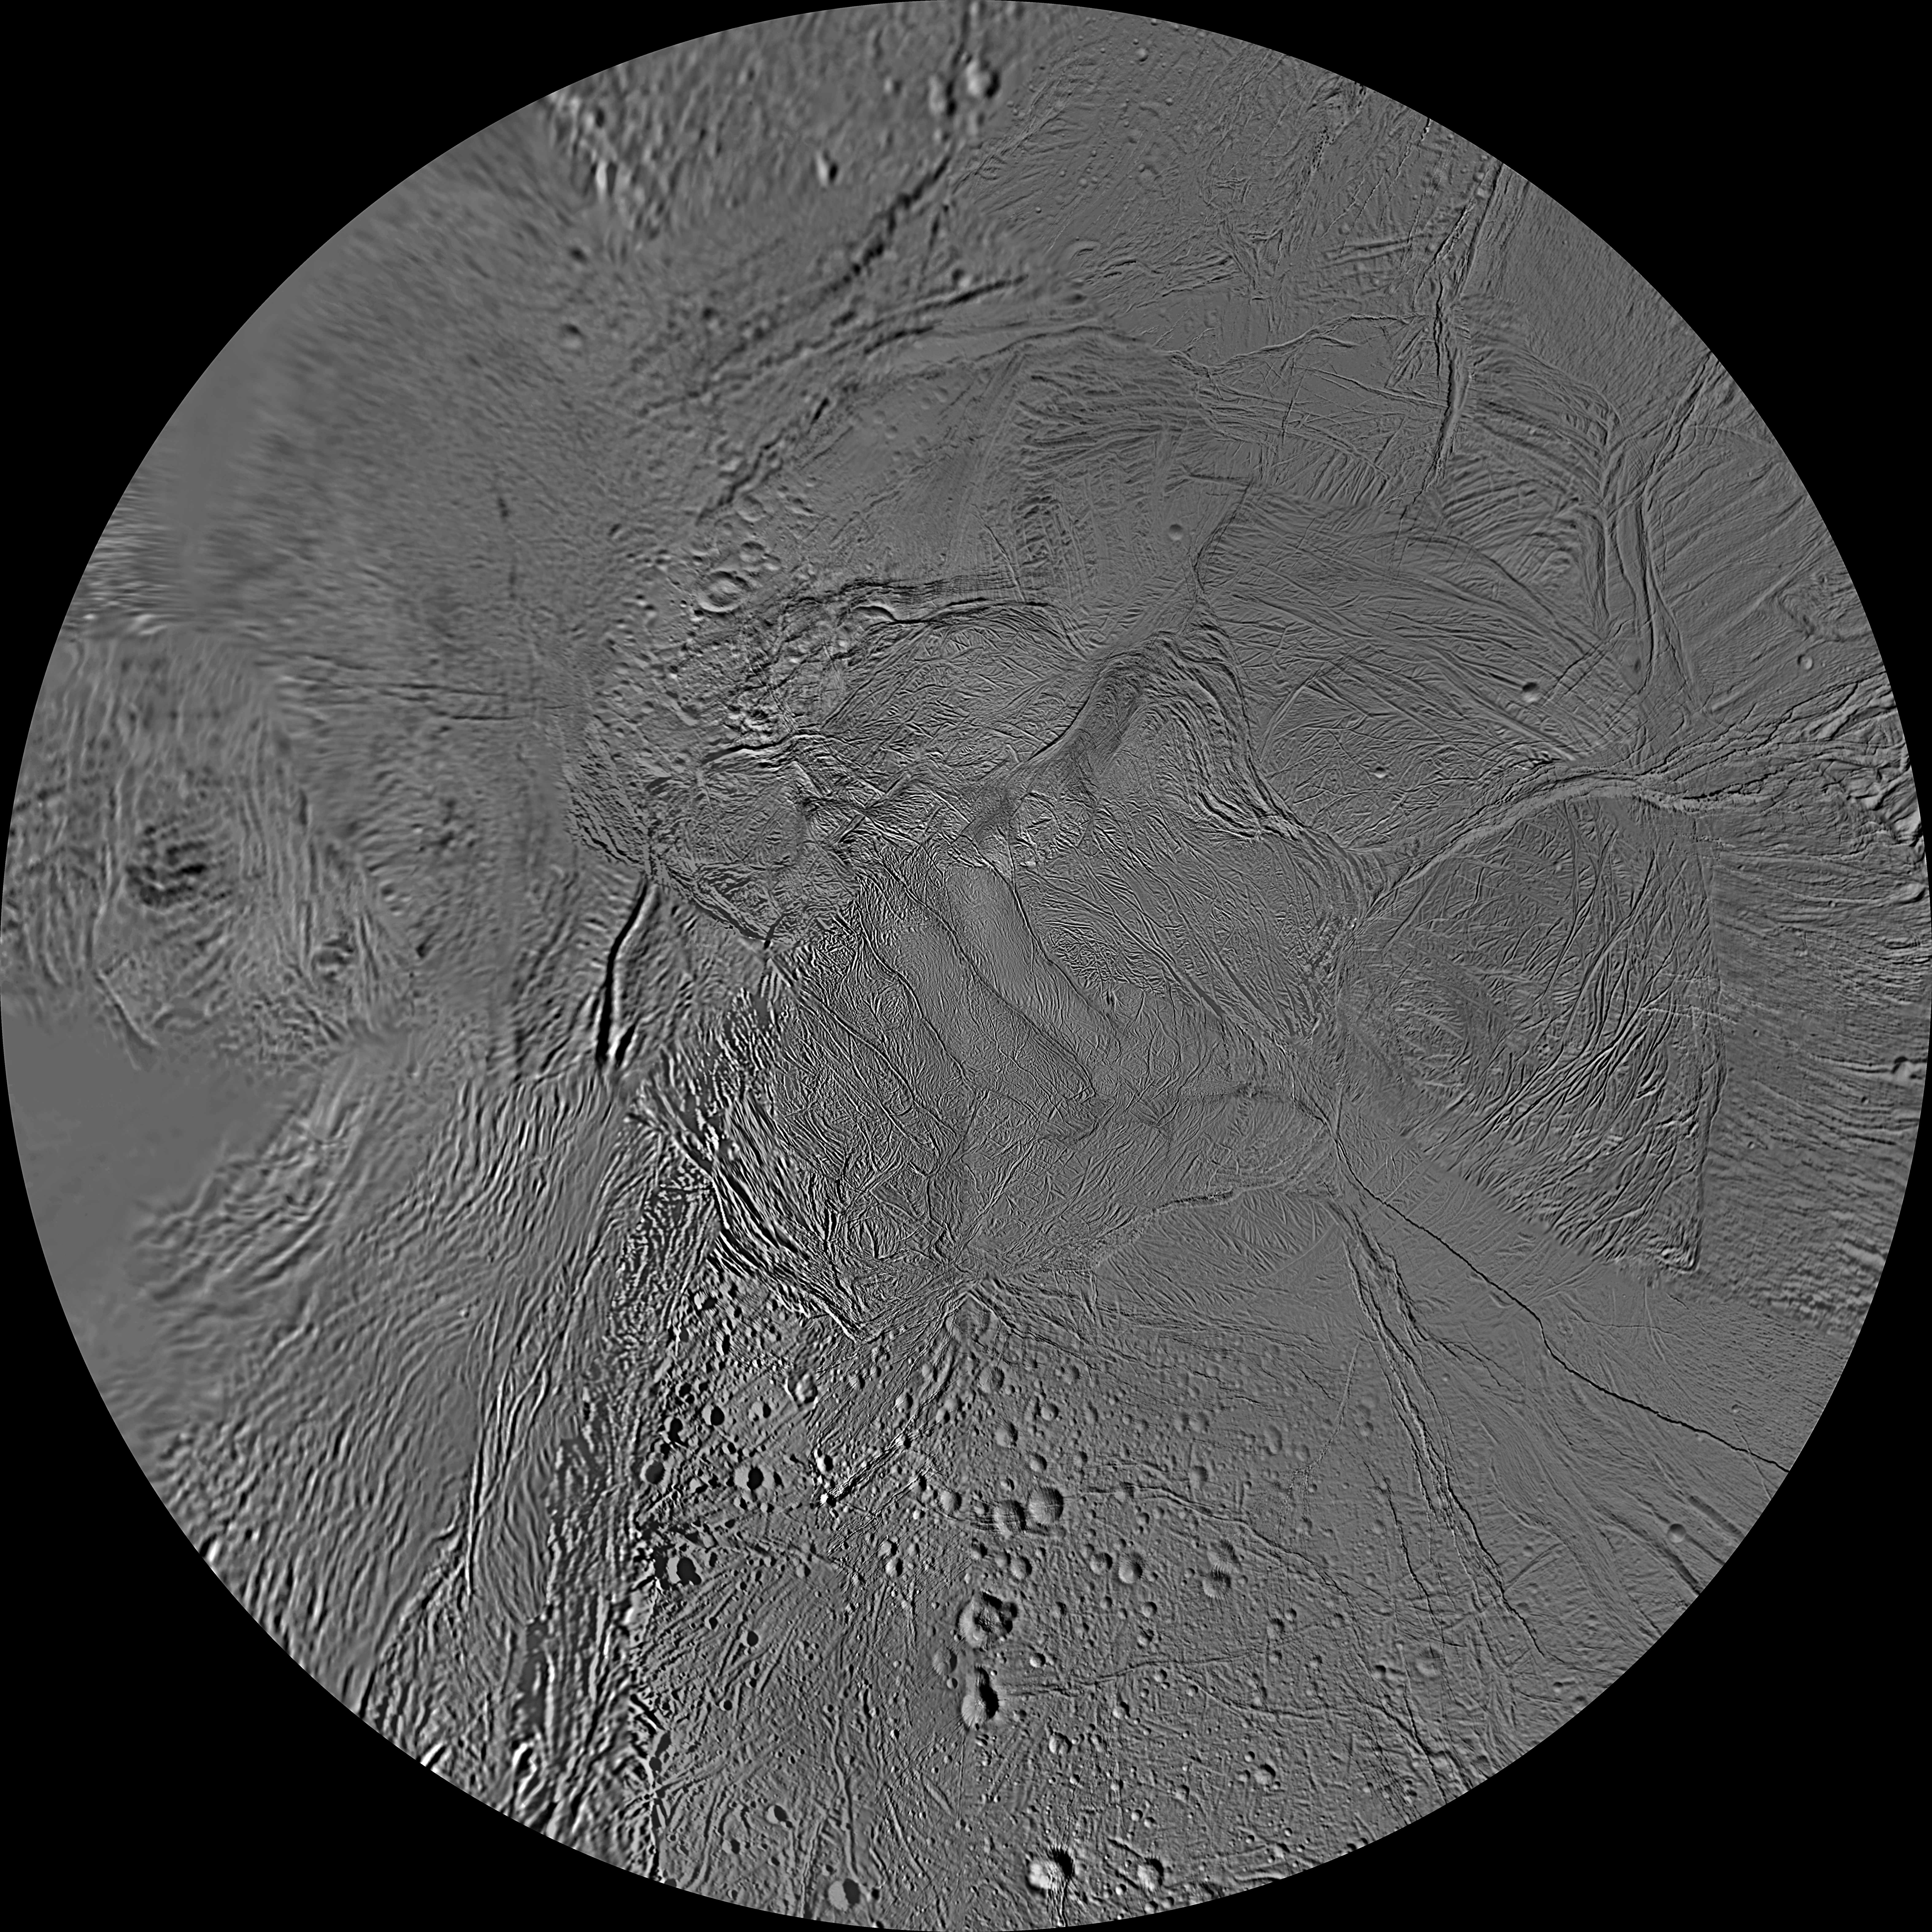

The Southern Hemisphere of Enceladus

This updated mosaic of the southern hemisphere of Saturn’s moon Enceladus has been constructed from the many high-resolution images (less than 1 kilometer per pixel, or 0.6 mile per pixel) acquired by NASA’s Cassini spacecraft, imaging science sub-system during four close targeted flybys of Enceladus in March, August and October 2008.

Crater Salih, which defines the longitude system of Enceladus, was observed with high resolution during the March 2008 close flyby, allowing improvement in the mosaic’s longitude system. The global mosaic has been shifted 3.5 degrees to the west to be consistent with the longitude definition given by the International Astronomical Union. For the Enceladus image atlas, see PIA08419.

The Cassini-Huygens mission is a cooperative project of NASA, the European Space Agency and the Italian Space Agency. The Jet Propulsion Laboratory, a division of the California Institute of Technology in Pasadena, manages the mission for NASA’s Science Mission Directorate, Washington, D.C. The Cassini orbiter and its two onboard cameras were designed, developed and assembled at JPL. The imaging operations center is based at the Space Science Institute in Boulder, Colo.

Credit: NASA/JPL/Space Science Institute